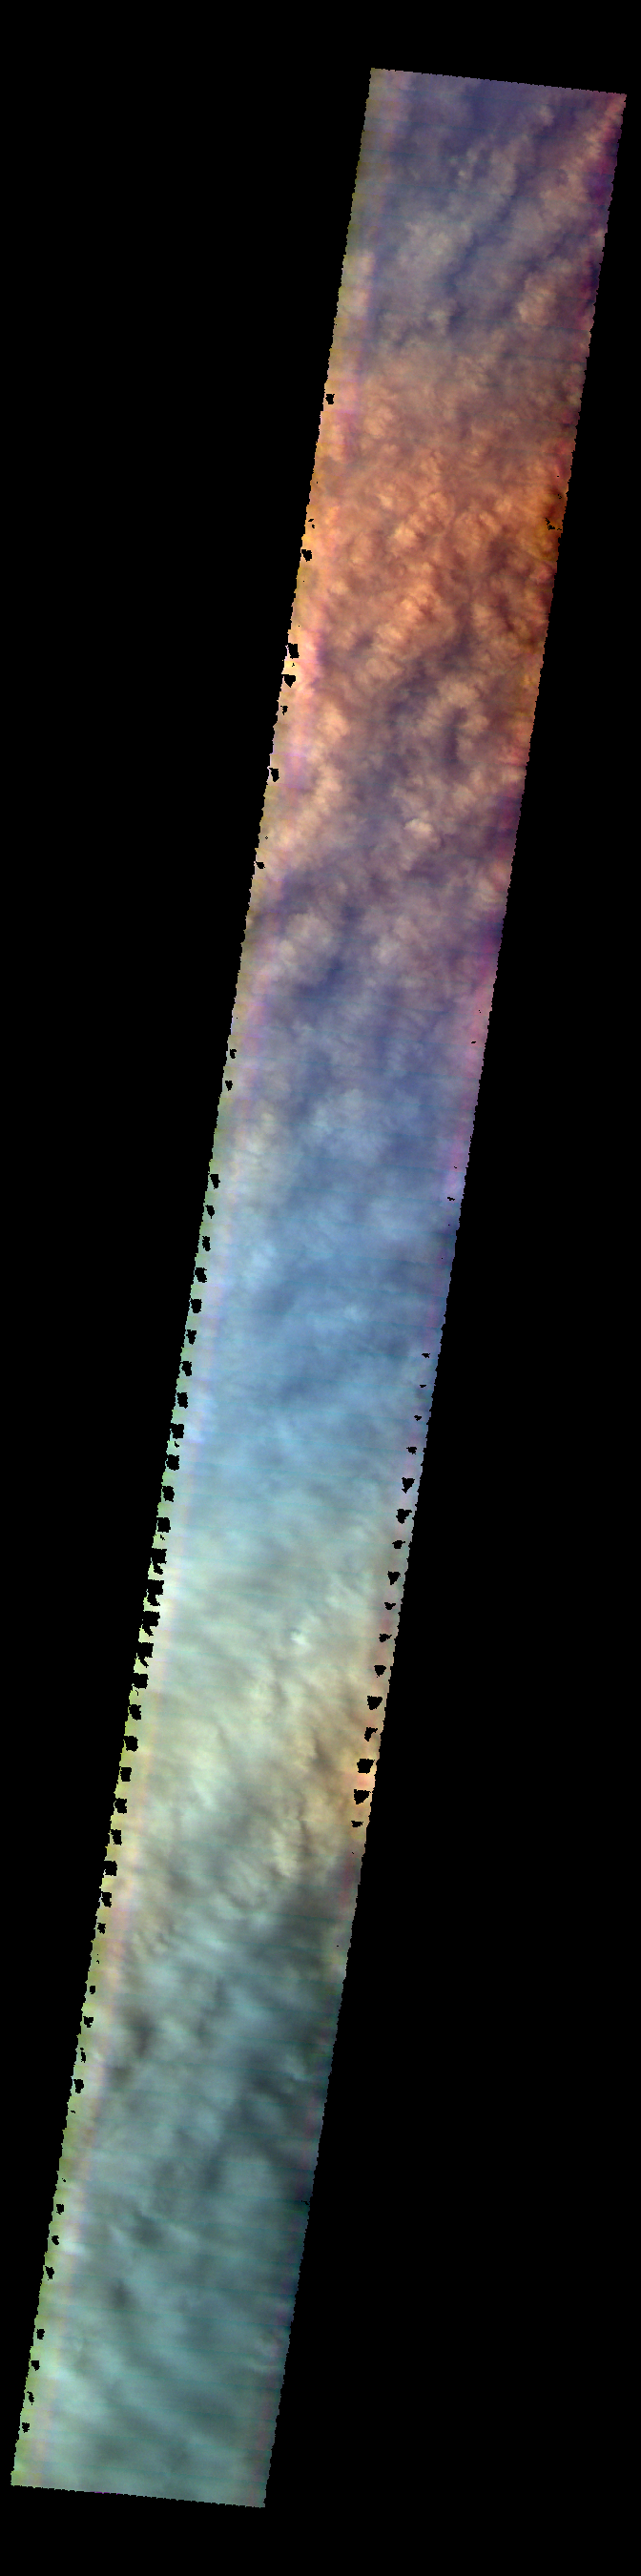

Storm Clouds – False Color

The THEMIS VIS camera contains 5 filters. The data from different filters can be combined in multiple ways to create a false color image. These false color images may reveal subtle variations of the surface not easily identified in a single band image. This VIS image shows the cloud tops of a large storm over Utopia Planitia. The clouds are composed mainly of dust and completely hide the surface.

Credit: NASA/JPL-Caltech/ASU